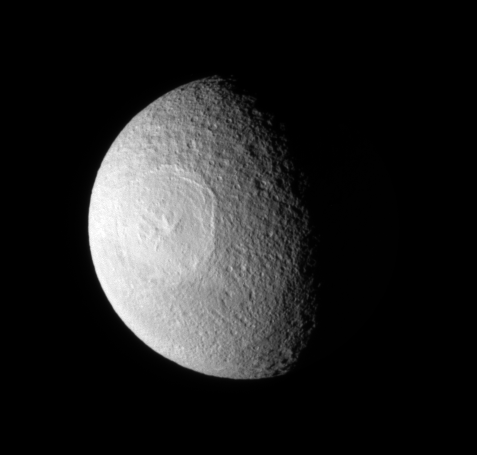

Tethys’ Northern Crater

The Odysseus Crater sprawls across the mid-latitudes of the northern hemisphere of the moon Tethys.

The Odysseus Crater is 450 kilometers, or 280 miles, across. Lit terrain seen here is on the anti-Saturn side of Tethys (1,062 kilometers, or 660 miles across). This view looks down on the moon’s north pole, which lies on the terminator about a quarter of the way inward from the top edge of the moon in the image.

The image was taken in visible light with the Cassini spacecraft narrow-angle camera on July 11, 2009. The view was acquired at a distance of approximately 577,000 kilometers (359,000 miles) from Tethys and at a Sun-Tethys-spacecraft, or phase, angle of 65 degrees. Image scale is 3 kilometers (2 miles) per pixel.

The Cassini-Huygens mission is a cooperative project of NASA, the European Space Agency and the Italian Space Agency. The Jet Propulsion Laboratory, a division of the California Institute of Technology in Pasadena, manages the mission for NASA’s Science Mission Directorate, Washington, D.C. The Cassini orbiter and its two onboard cameras were designed, developed and assembled at JPL. The imaging operations center is based at the Space Science Institute in Boulder, Colo.

Credit: NASA/JPL/Space Science Institute